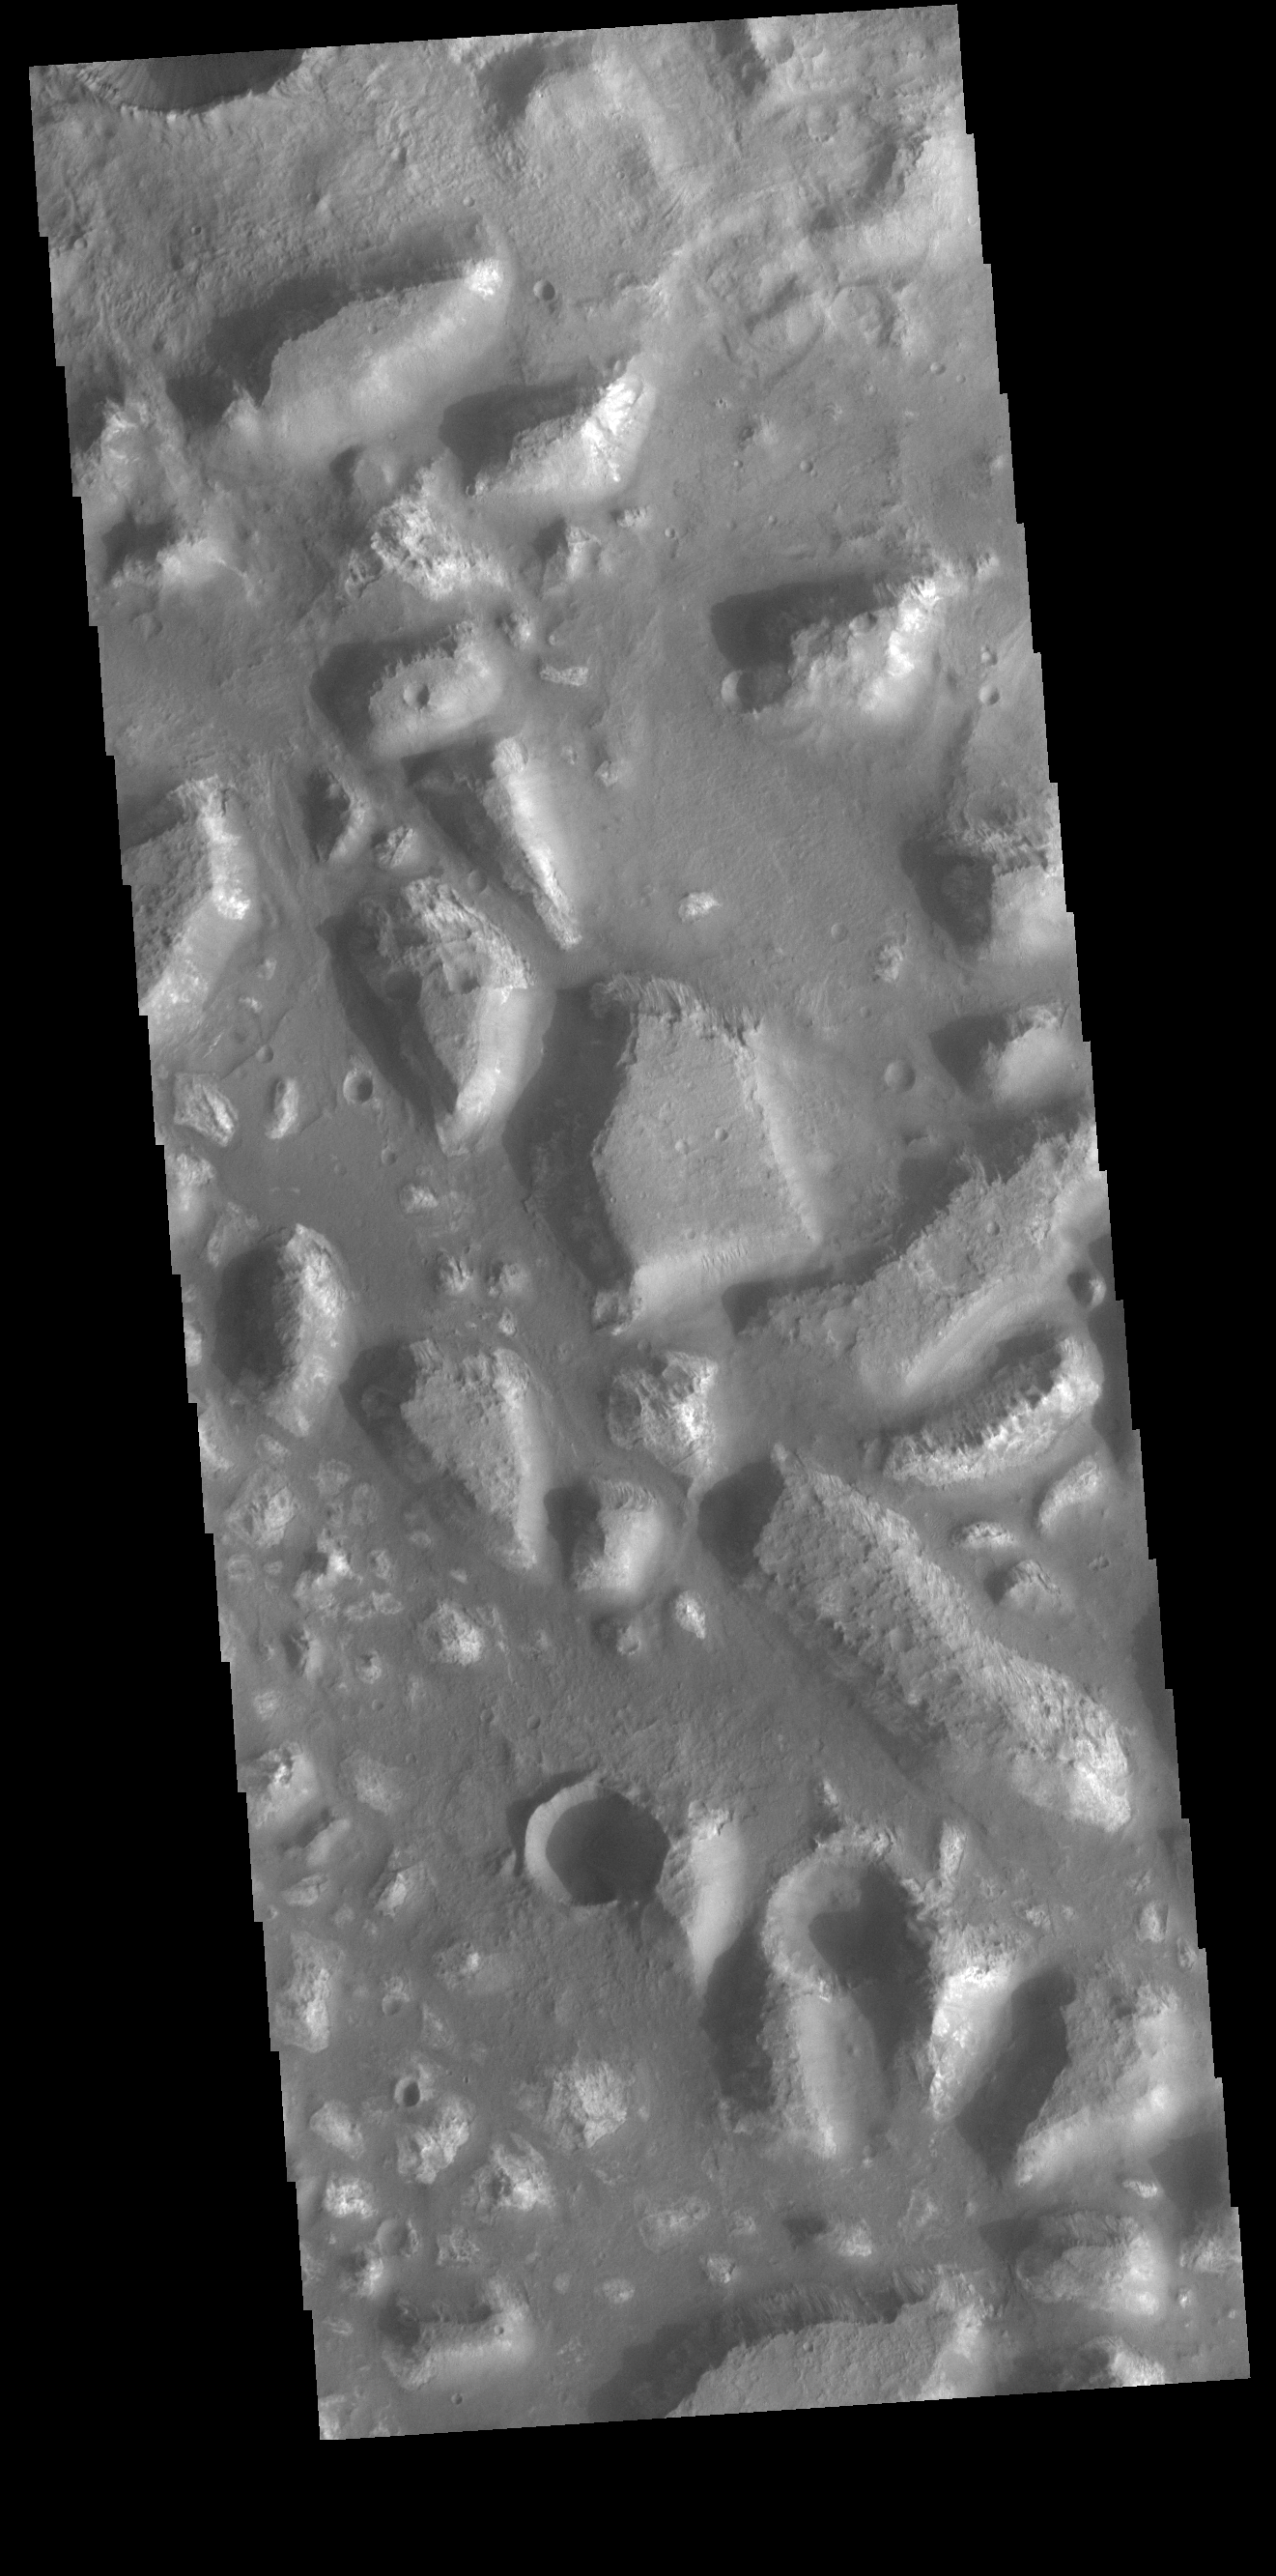

Ariadnes Colles

Today’s VIS image shows part of Ariadnes Colles. The term colles means hills or knobs. The hills appear brighter than the surrounding lowlands, likely due to relatively less dust cover. Ariadnes Colles is located in Terra Cimmeria.

Credit: NASA/JPL-Caltech/ASU